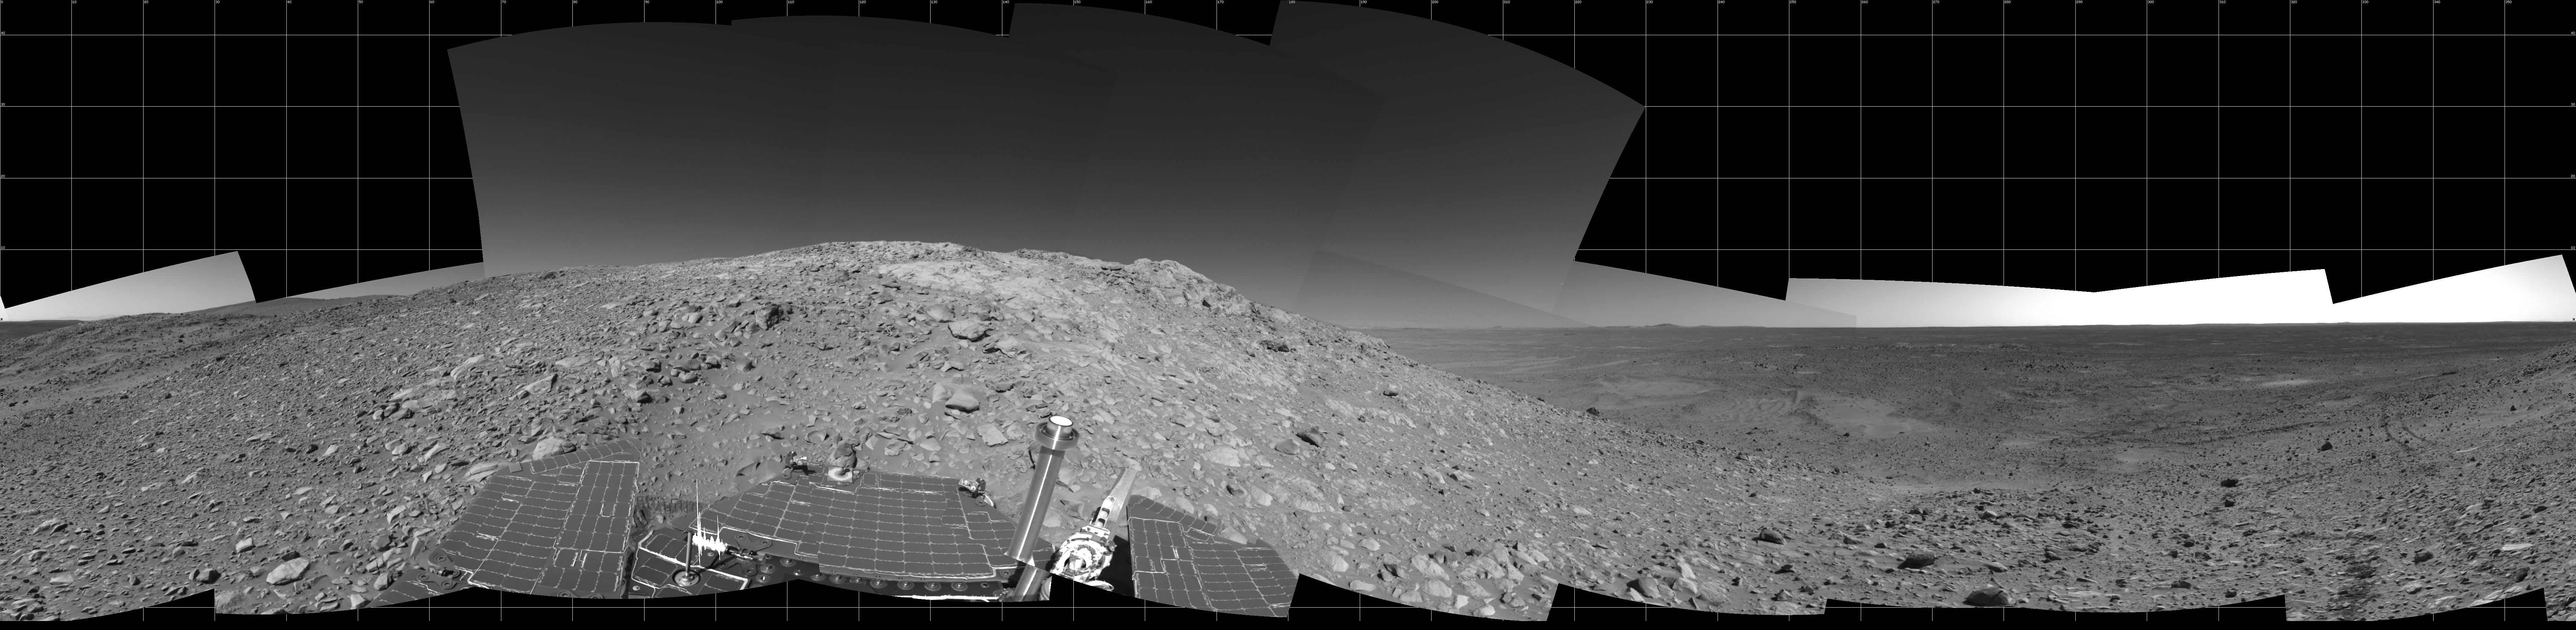

An Outcrop with a View

NASA’s Mars Exploration Rover Spirit created this 360-degree view of the rolling martian terrain at “Columbia Hills” on sol 204 (July 30, 2004), after traveling more than 3 kilometers (2 miles) across the plains of the 165-kilometer-wide (103-mile-wide) Gusev Crater. This mosaic was created from images taken by Spirit’s navigation camera. The view is presented in a cylindrical projection with geometrical seam correction.

Credit: NASA/JPL